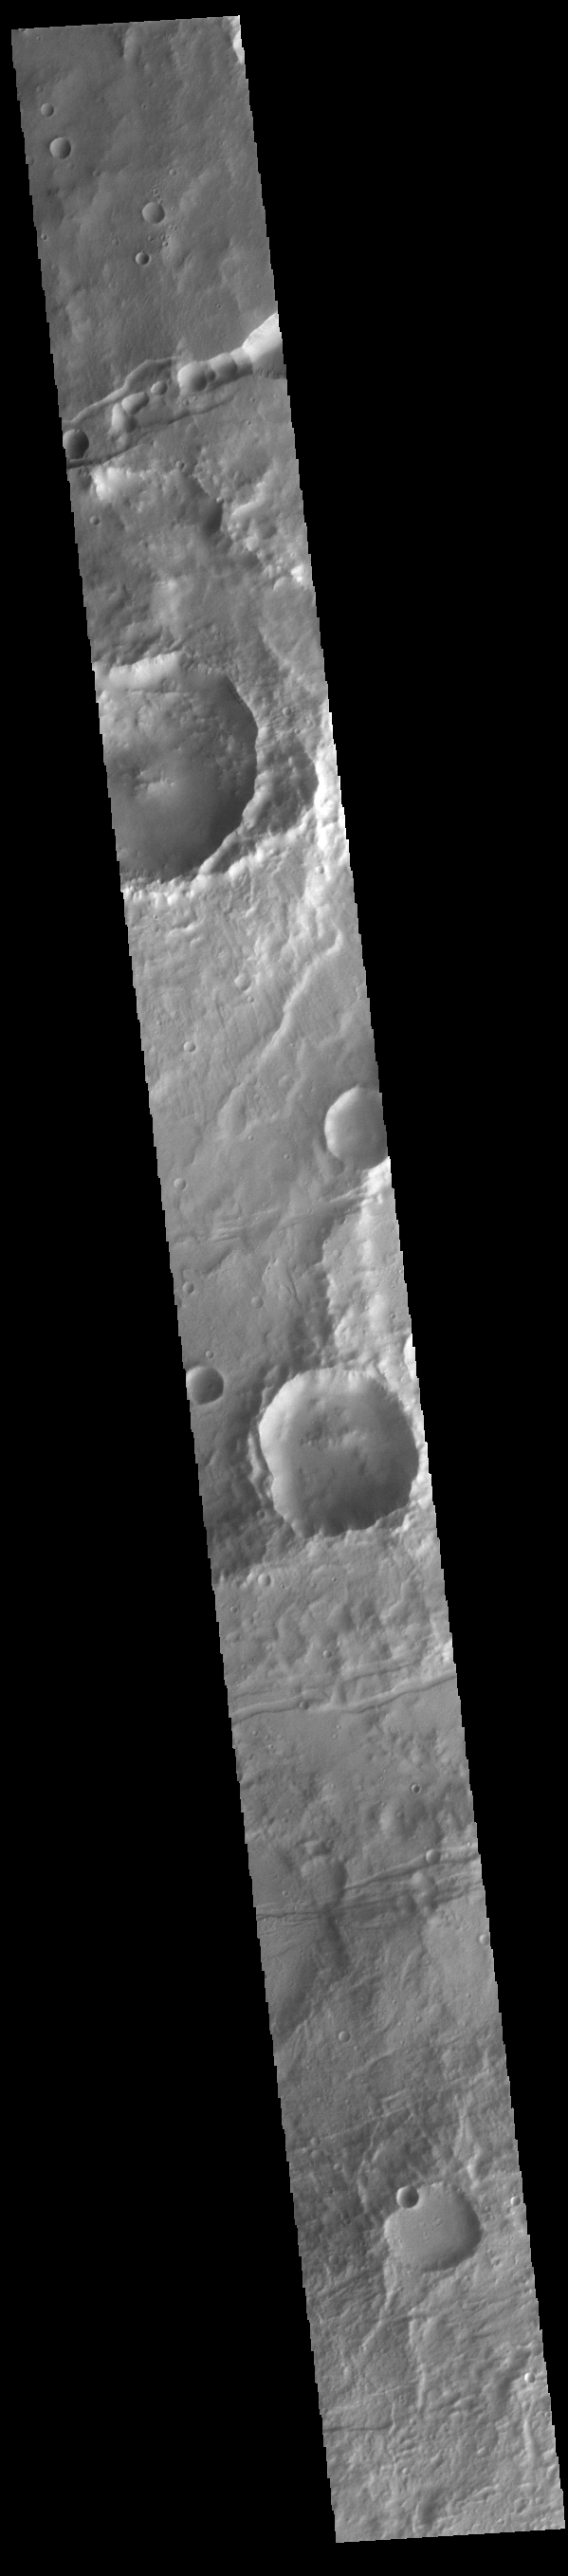

Mangala Fossae

The linear features in this image are part of Mangala Fossae. Mangala Fossae are long linear depressions called a graben and were formed by extension of the crust and faulting. When large amounts of pressure or tension are applied to rocks on timescales that are fast enough that the rock cannot respond by deforming, the rock breaks along faults. In the case of a graben, two parallel faults are formed by extension of the crust and the rock in between the faults drops downward into the space created by the extension. Mangala Fossae is 828 km long (514 miles).

Credit: NASA/JPL-Caltech/ASU